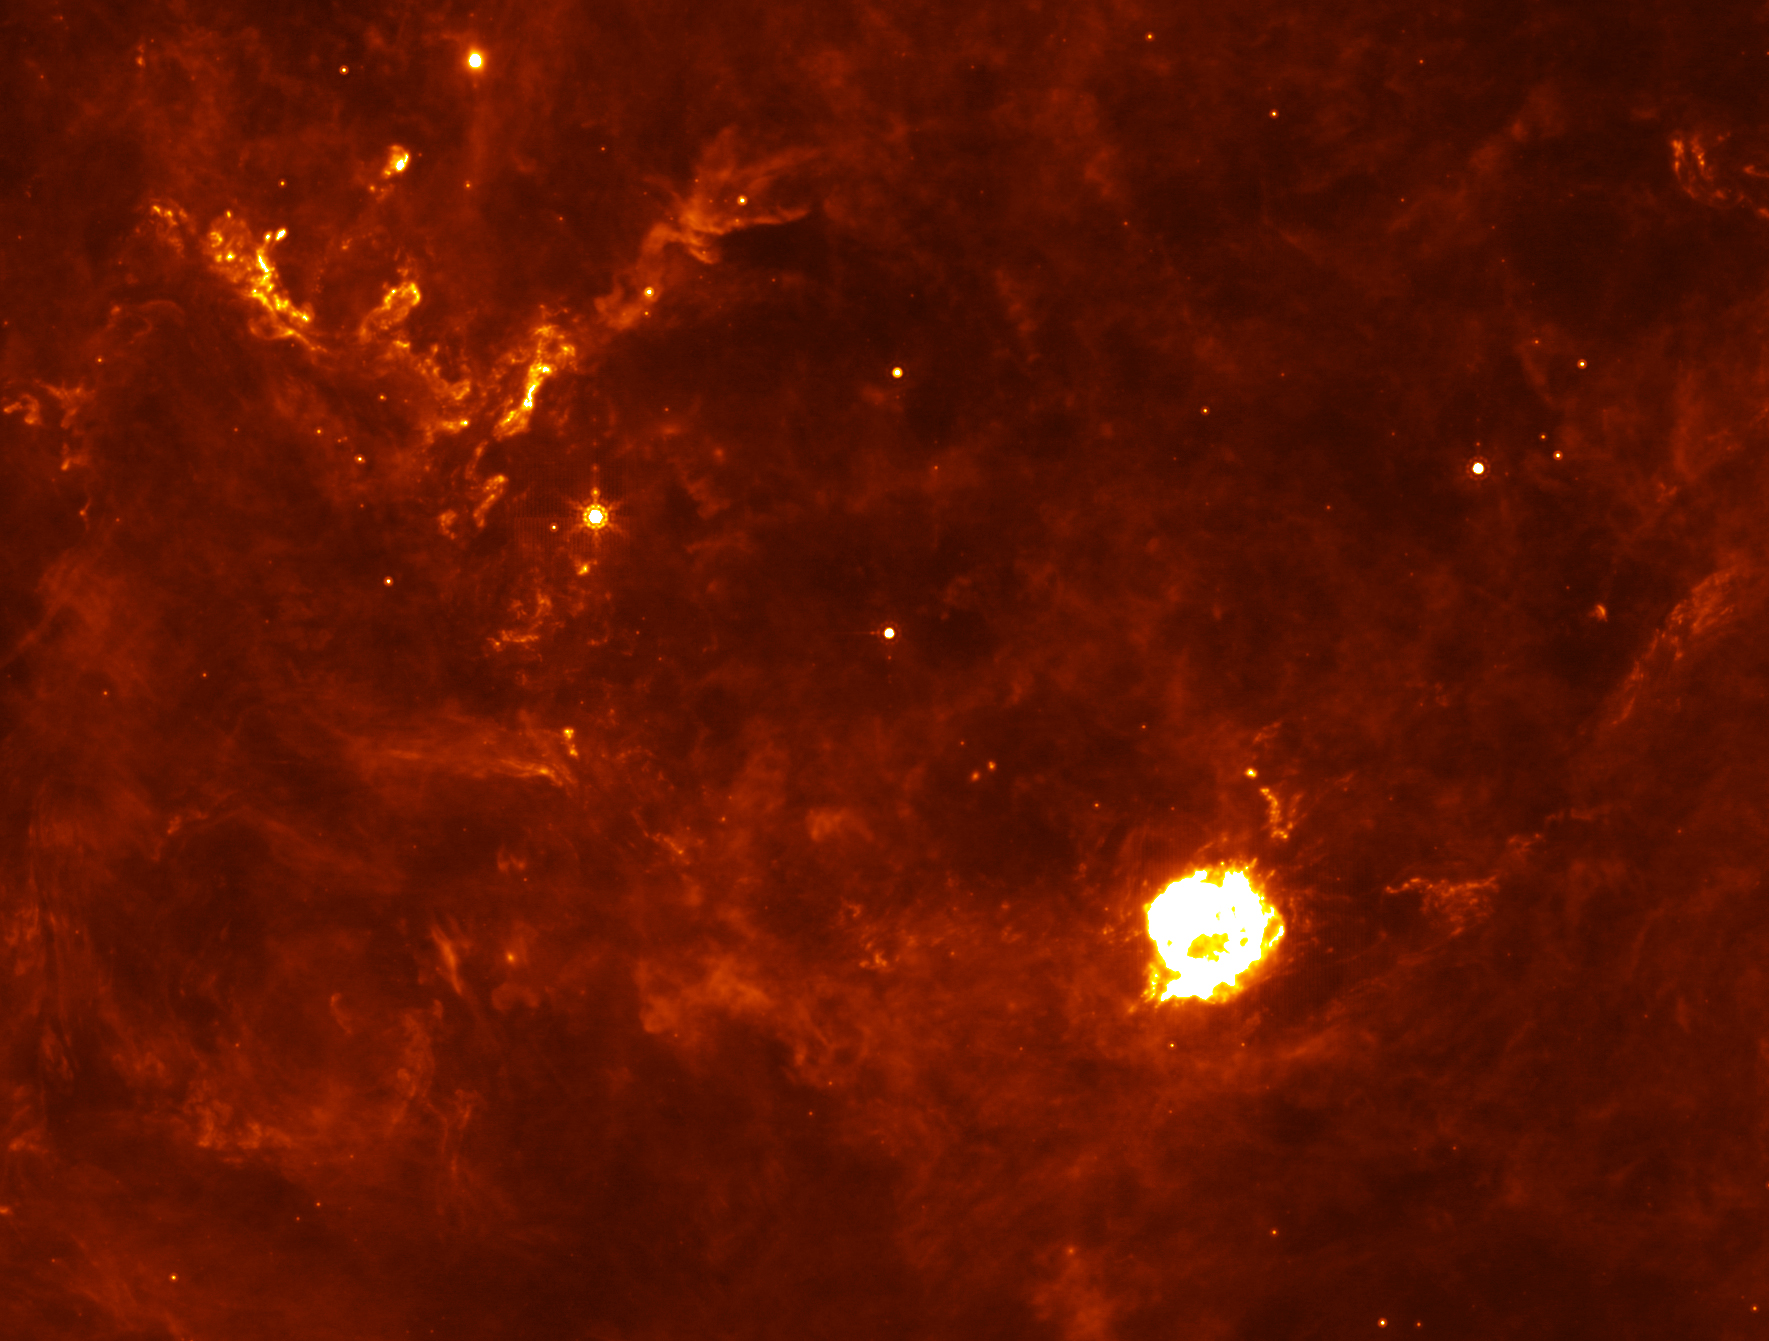

Supernova Flashback

Annotated Version

The Cassiopeia A supernova’s first flash of radiation makes six clumps of dust (circled in annotated version) unusually hot. The supernova remnant is the large white ball in the center. This infrared picture was taken by NASA’s Spitzer Space Telescope.

Credit: NASA/JPL-Caltech/E. Dwek and R. Arendt